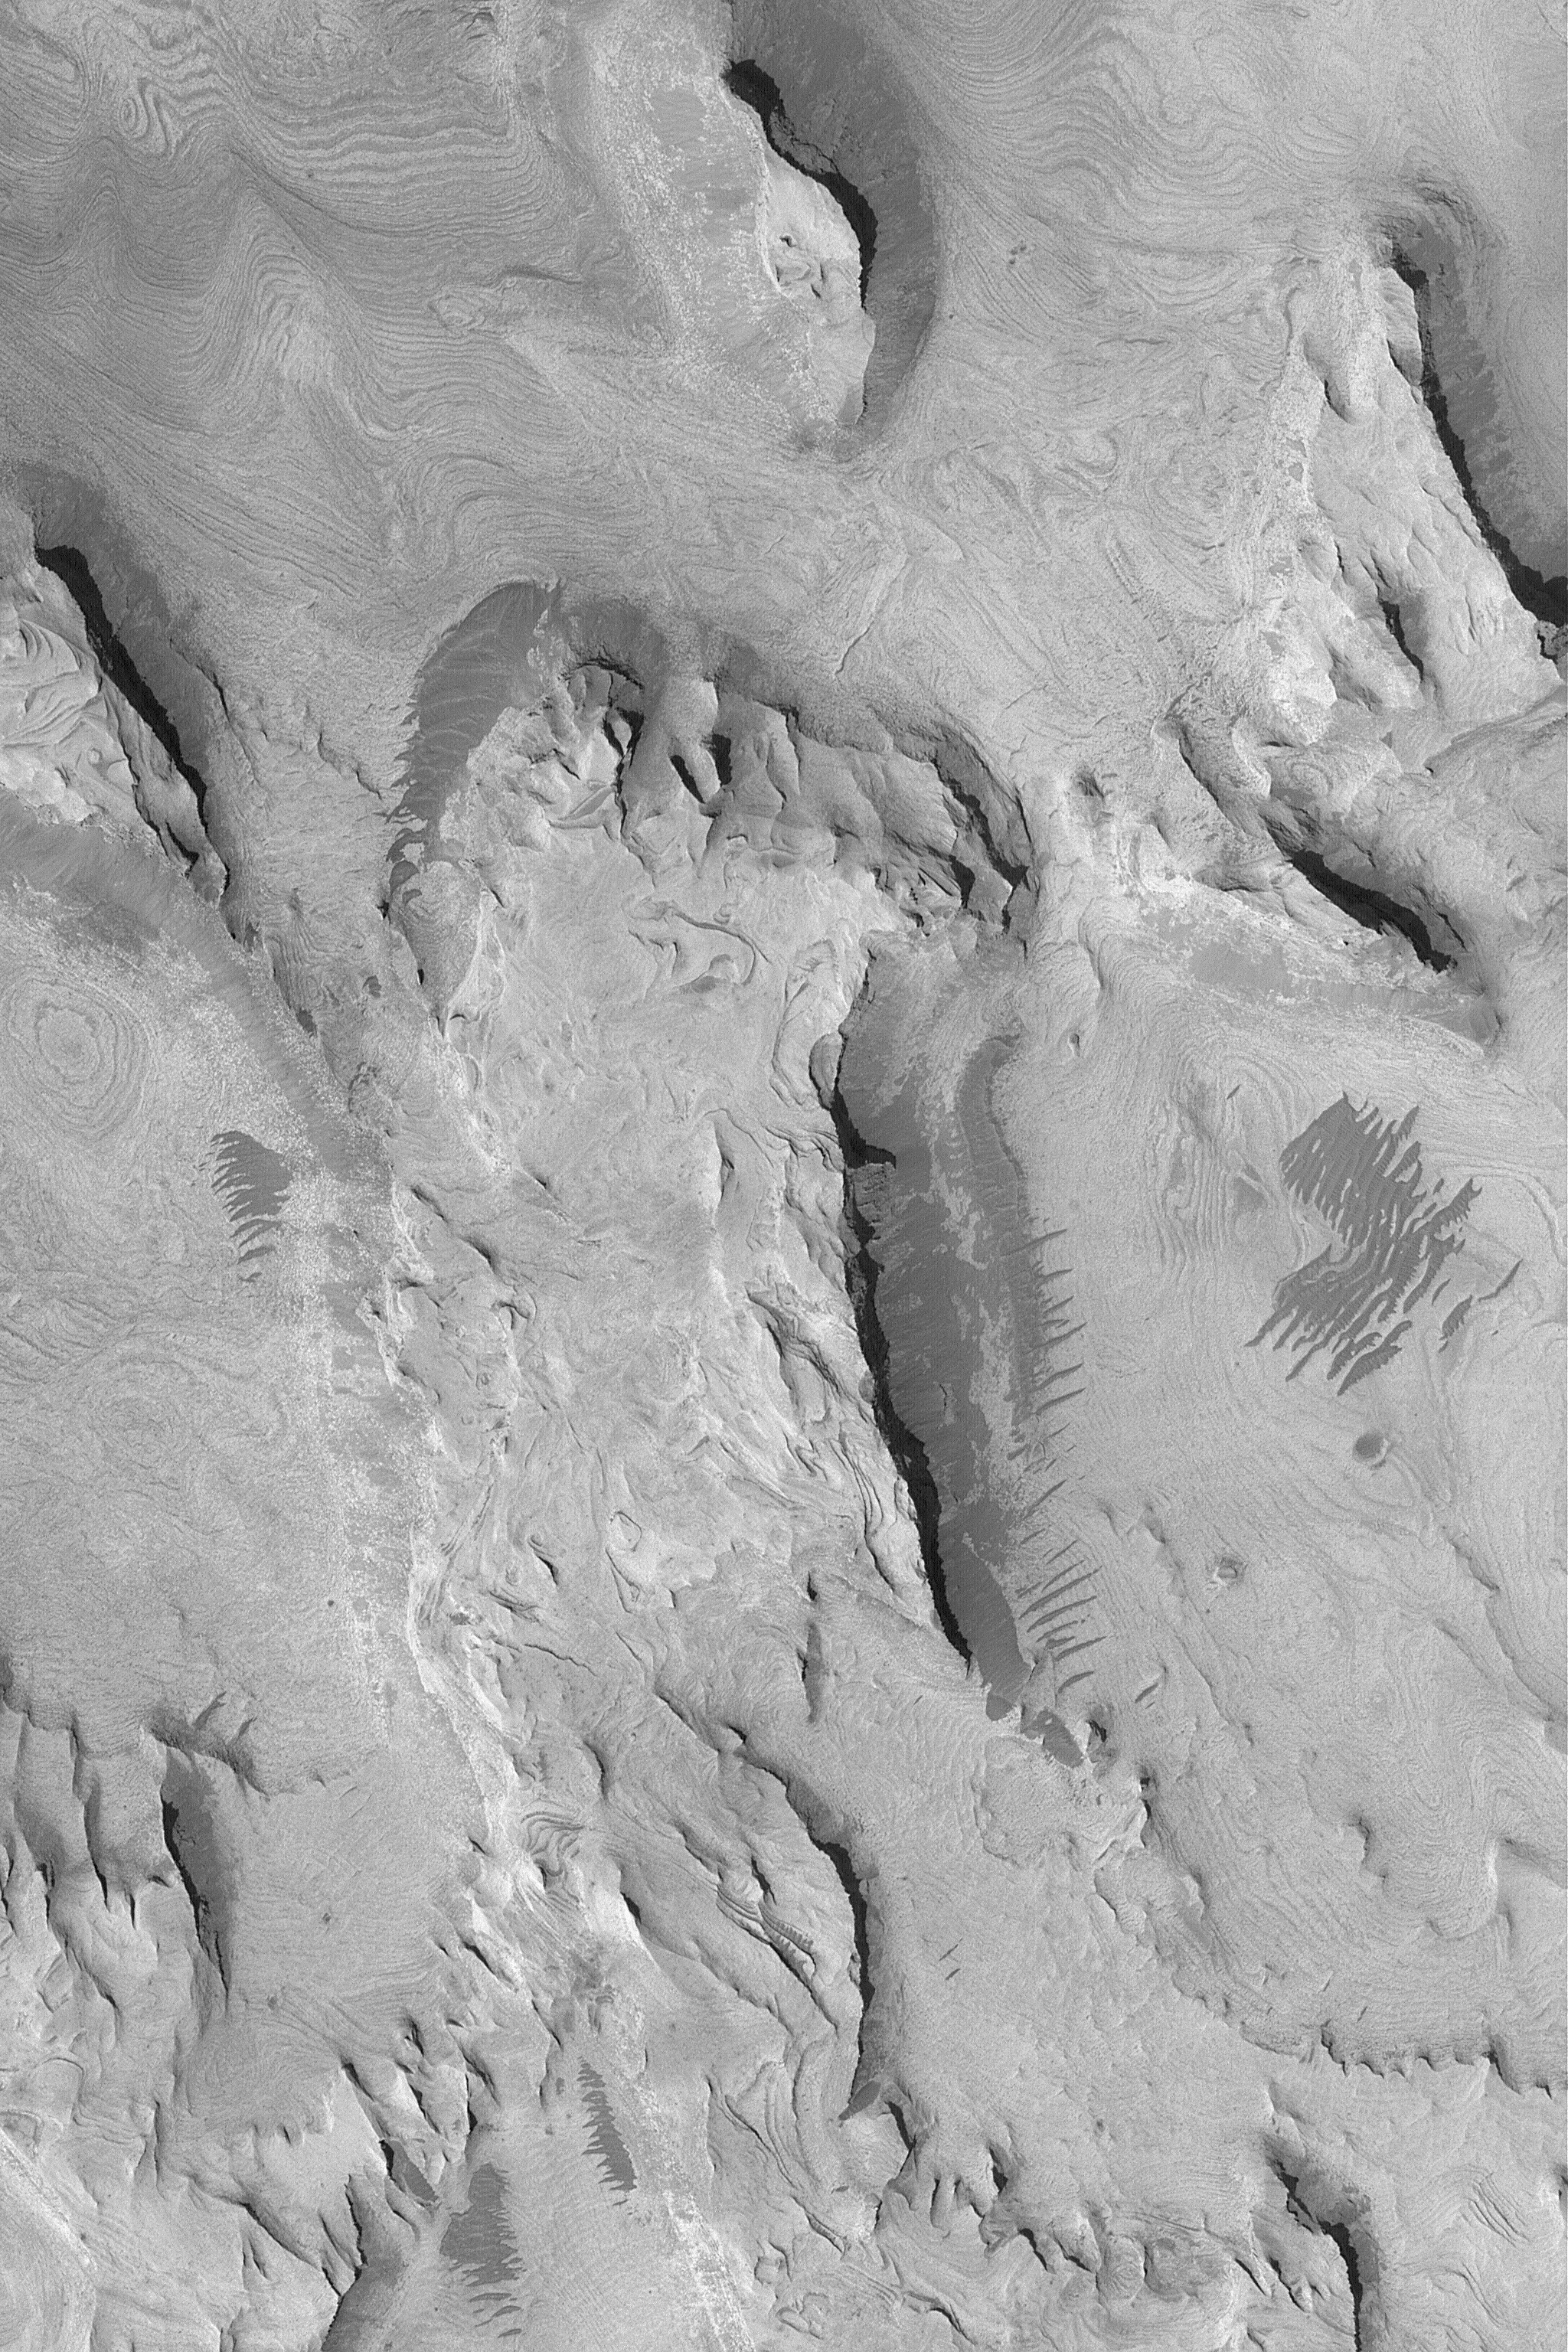

Layered Rock in West Candor

11 March 2004
West Candor Chasma, one of the troughs of the vast Valles Marineris system, presents some of the largest areas covered by outcrops of light-toned, layered rock on Mars. This Mars Global Surveyor (MGS) Mars Orbiter Camera (MOC) image shows an example located in west Candor near 6.1°S, 76.7°W. Hundreds of layers are exposed in this area. The dark ripples are believed to be just that–dark patches of windblown sediment shaped into rippled forms. Sunlight illuminates the scene from the lower left; the high resolution image covers an area 3 km (1.9 mi) wide.

Credit: NASA/JPL/Malin Space Science Systems